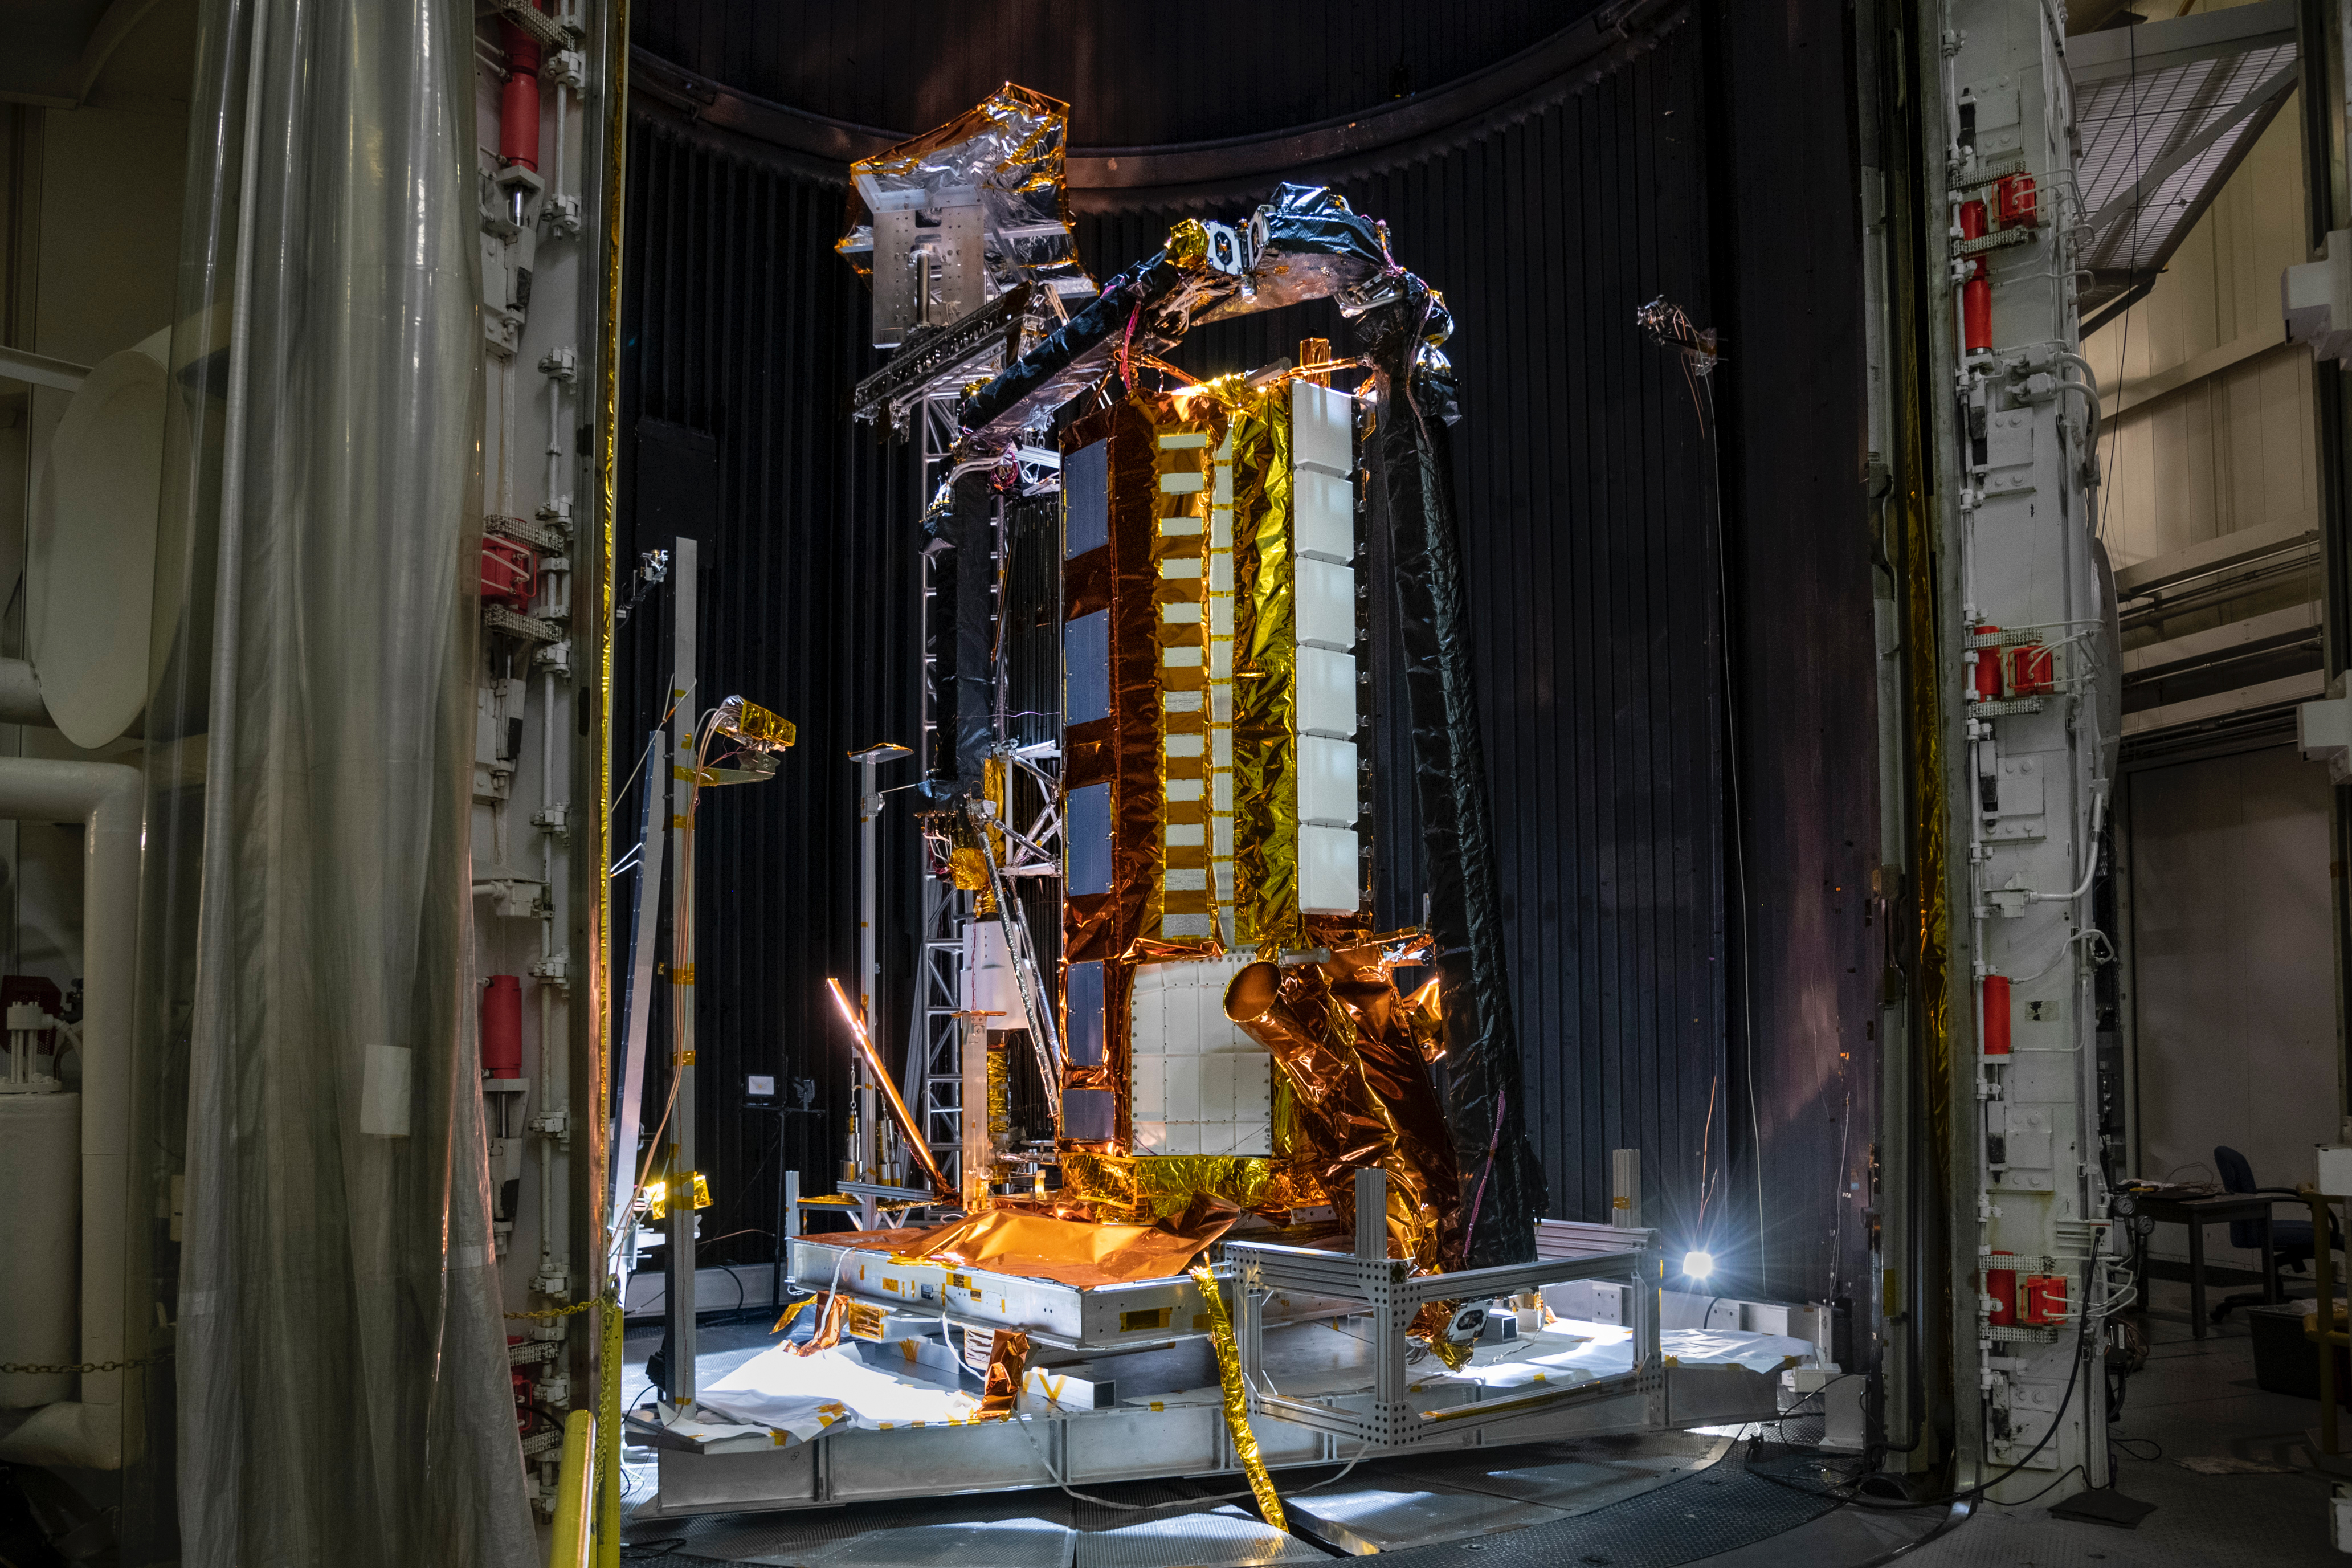

NISAR Testing

Part of the NASA-ISRO Synthetic Aperture Radar (NISAR) satellite rests in a thermal vacuum chamber – meant to mimic the conditions found in space – at NASA’s Jet Propulsion Laboratory in August 2020. Engineers tested the hardware in conditions similar to the ones NISAR will experience in space to see how it will hold up.

The SUV-size Earth satellite will track subtle changes in the planet’s surface as small as 0.4 inches (a centimeter) over areas about the size of half a tennis court. NISAR will spot warning signs of imminent volcanic eruptions, help to monitor groundwater supplies, track the melt rate of ice sheets, and observe shifts in the distribution of vegetation around the world.

The mission is a joint effort between NASA and the Indian Space Research Organisation (ISRO) that will use two kinds of synthetic aperture radar (SAR) – operating on different wavelengths, an L-band and S-band – to measure changes in Earth’s surface. JPL, which is managed for NASA by Caltech in Pasadena, leads the U.S. component of the project as well as providing the mission’s L-band SAR. NASA is also providing the radar reflector antenna, the deployable boom, a high-rate communication subsystem for science data, GPS receivers, a solid-state recorder, and payload data subsystem. ISRO is providing the spacecraft bus, the S-band SAR, the launch vehicle, and associated launch services and satellite mission operations.

Credit: NASA/JPL-Caltech